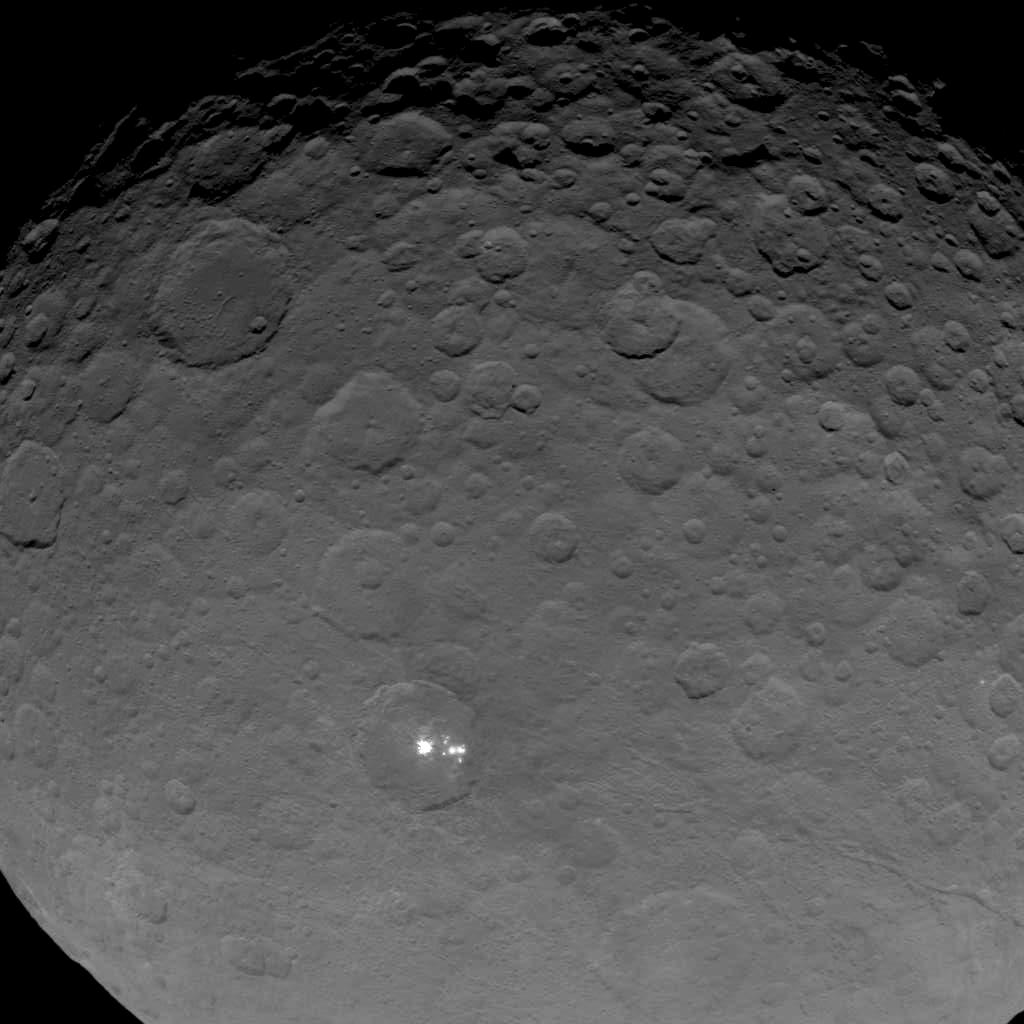

Dawn OpNav8 Image 1

This image of Ceres is part of a sequence taken by NASA’s Dawn spacecraft on May 16, 2015, from a distance of 4,500 miles (7,200 kilometers).

Dawn’s mission is managed by JPL for NASA’s Science Mission Directorate in Washington. Dawn is a project of the directorate’s Discovery Program, managed by NASA’s Marshall Space Flight Center in Huntsville, Alabama. UCLA is responsible for overall Dawn mission science. Orbital ATK, Inc., in Dulles, Virginia, designed and built the spacecraft. The German Aerospace Center, the Max Planck Institute for Solar System Research, the Italian Space Agency and the Italian National Astrophysical Institute are international partners on the mission team.

Credit: NASA/JPL-Caltech/UCLA/MPS/DLR/IDA